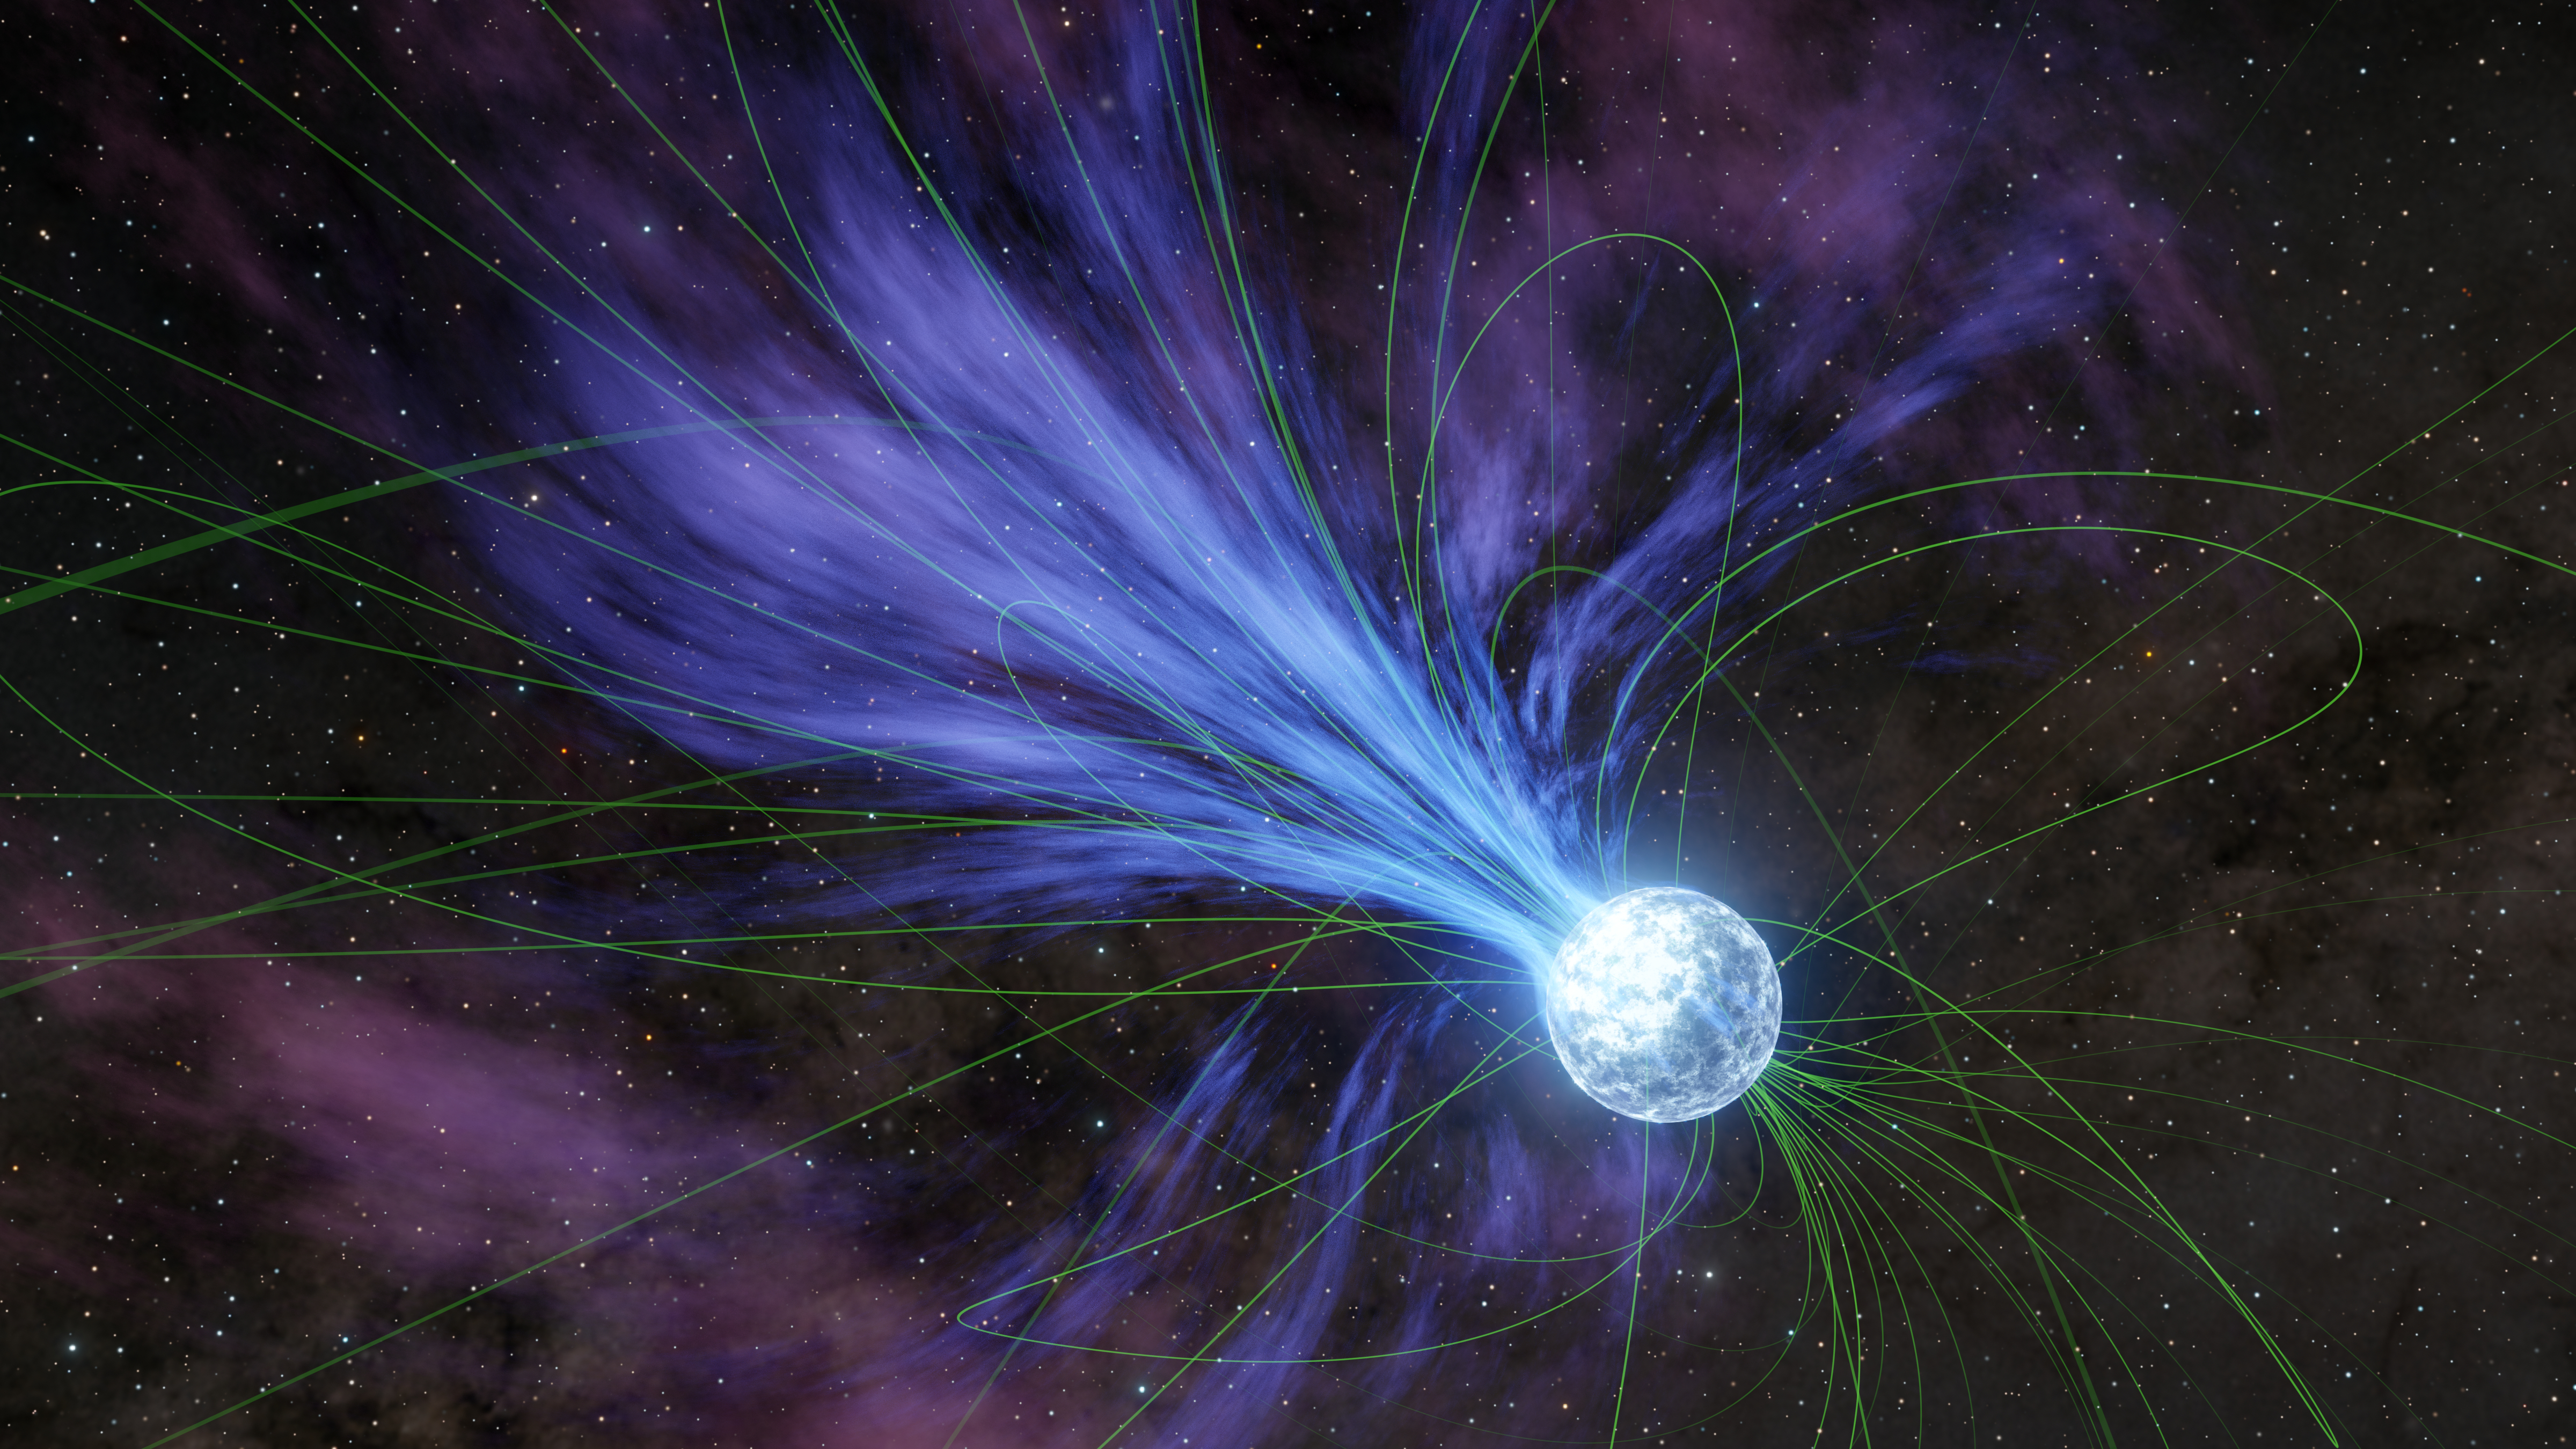

A Magnetar Loses Mass (Artist’s Concept)

This artist’s concept depicts a magnetar – a type of neutron star with a strong magnetic field – losing material into space in an ejection that would have caused the object’s rotation to slow. Shown as thin green lines, the magnetic field lines influence the movement of charged material around the magnetar.

In October 2022, astronomers using NASA’s NICER (Neutron Star Interior Composition Explorer) on the International Space Station and NuSTAR (Nuclear Spectroscopic Telescope Array) in low Earth orbit observed a rapid slowdown in a nearby magnetar called SGR 1935+2154. They believe the slowdown was caused by a rapid loss of material.

The slowdown coincided with the release a fast radio burst – an eruption of radio waves that last only for a fraction of a second but can release about as much energy as the Sun does in a year. The light also forms a laser-like beam, setting them apart from more chaotic cosmic explosions.

The telescopes were able to observe SGR 1935+2154 for hours, catching a glimpse of what happened on its surface and in its immediate surroundings both before and after the fast radio burst.

A Small Explorer mission led by Caltech and managed by NASA’s Jet Propulsion Laboratory in Southern California for the agency’s Science Mission Directorate in Washington, NuSTAR was developed in partnership with the Danish Technical University and the Italian Space Agency (ASI). The spacecraft was built by Orbital Sciences Corp. in Dulles, Virginia. NuSTAR’s mission operations center is at the University of California, Berkeley, and the official data archive is at NASA’s High Energy Astrophysics Science Archive Research Center at NASA’s Goddard Space Flight Center. ASI provides the mission’s ground station and a mirror data archive. Caltech manages JPL for NASA.

NICER, an Astrophysics Explorer Mission of Opportunity, is an external payload on the International Space Station. NICER is managed by and operated at NASA’s Goddard Space Flight Center; its data is archived at NASA’s HEASARC. NASA’s Explorers program provides frequent flight opportunities for world-class scientific investigations from space utilizing innovative, streamlined, and efficient management approaches within the heliophysics and astrophysics science areas.

Credit: NASA/JPL-Caltech